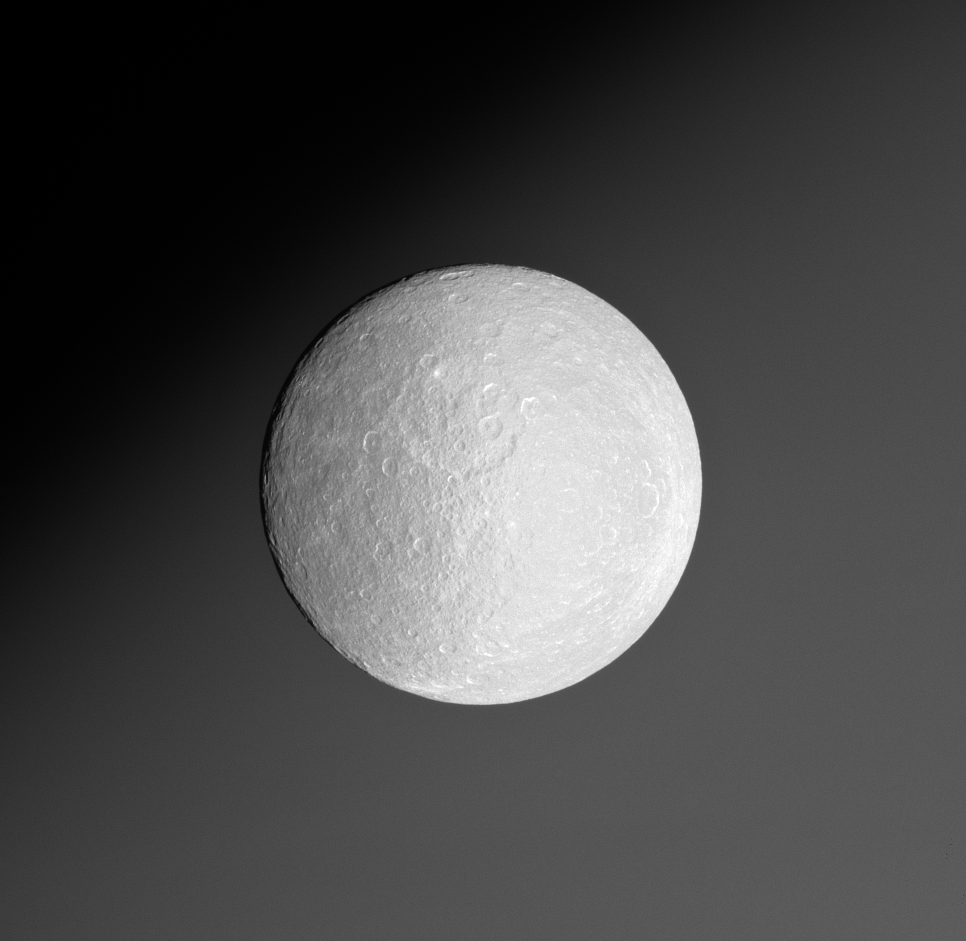

Background Planet

Rhea drifts in front of Saturn. The battered, icy moon is seen here near the western limb of the planet’s northern hemisphere.

This image was taken eight hours after PIA09841. The view looks toward the anti-Saturn side of Rhea (1,528 kilometers, or 949 miles across). North is up.

The image was taken with the Cassini spacecraft narrow-angle camera on Jan. 17, 2008 using a spectral filter sensitive to wavelengths of ultraviolet light centered at 338 nanometers. The view was acquired at a distance of approximately 576,000 kilometers (358,000 miles) from Rhea and at a Sun-Rhea-spacecraft, or phase, angle of 12 degrees. Image scale is 3 kilometers (2 miles) per pixel.

The Cassini-Huygens mission is a cooperative project of NASA, the European Space Agency and the Italian Space Agency. The Jet Propulsion Laboratory, a division of the California Institute of Technology in Pasadena, manages the mission for NASA’s Science Mission Directorate, Washington, D.C. The Cassini orbiter and its two onboard cameras were designed, developed and assembled at JPL. The imaging operations center is based at the Space Science Institute in Boulder, Colo.

Credit: NASA/JPL/Space Science Institute